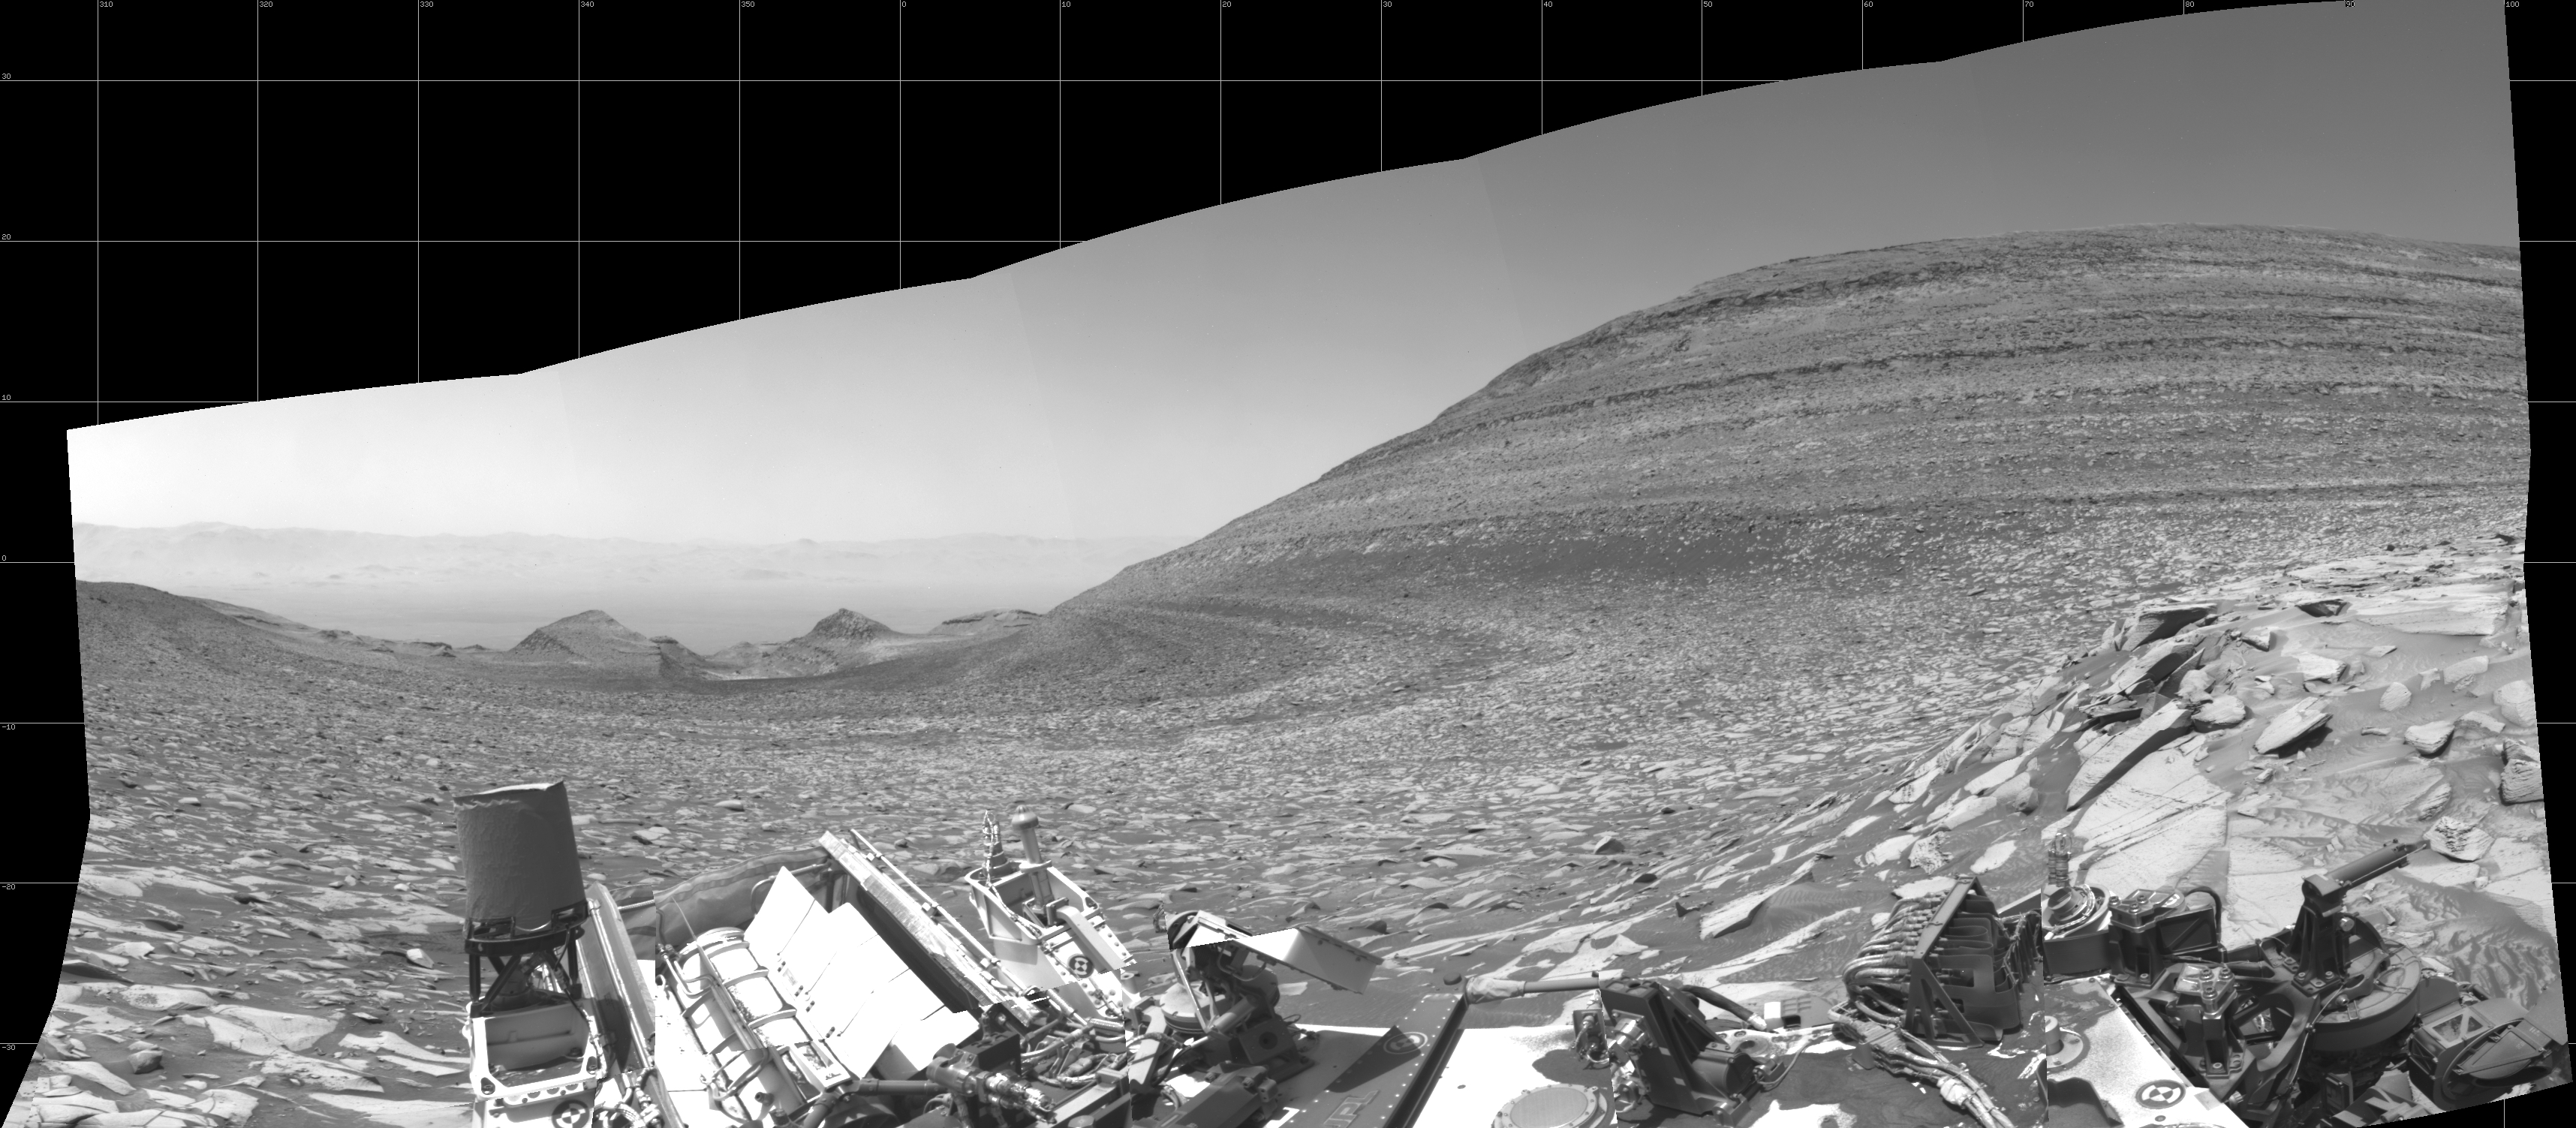

Curiosity Looks Back Down the Slope

NASA’s Curiosity Mars rover captured this panorama – showing the area it climbed to reach Gediz Vallis channel – using its left black-and-white navigation camera on Feb. 1, 2024, the 4,084th Martian day, or sol, of the mission. The panorama is made up of 10 images that were stitched together after being sent back to Earth.

At center is the slope Curiosity ascended, which is striped with alternating dark and light bands of sedimentary rock. Farther down the slope are two buttes: “Chenapau” on the left and “Orinoco” on the right. Farther still is the floor of Gale Crater, with the crater’s rim in the far distance. At right rises a banded butte nicknamed “Kukenán.”

Since 2014, Curiosity has been ascending the foothills of Mount Sharp, which stands 3 miles (5 kilometers) above the floor of Gale Crater. The layers in this lower part of the mountain formed over millions of years under a changing Martian climate, providing scientists with a way to study how the presence of both water and the chemical ingredients required for life changed over time.

Curiosity was built by NASA’s Jet Propulsion Laboratory, which is managed by Caltech in Pasadena, California. JPL leads the mission on behalf of NASA’s Science Mission Directorate in Washington.

Credit: NASA/JPL-Caltech